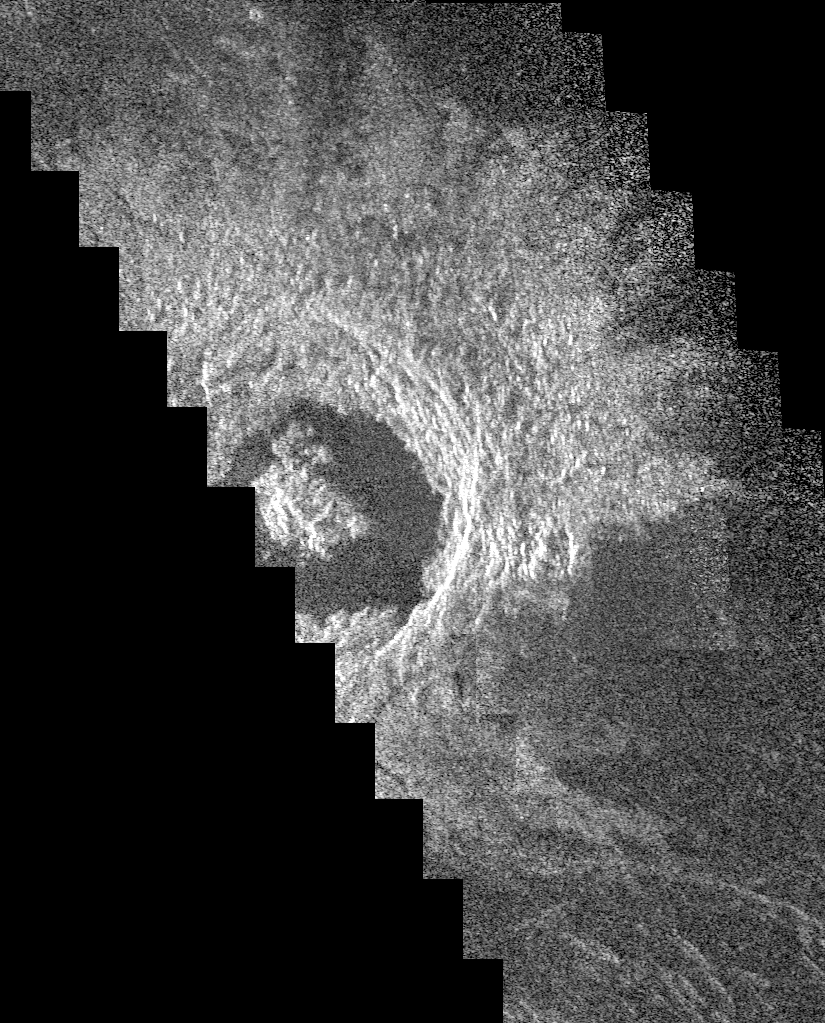

Venus – Crater Golubkina

This Magellan image mosaic shows the impact crater Golubkina, first identified in Soviet Venera 15/16 data. The crater is named after Anna Golubkina (1864-1927), a Soviet sculptor. The crater is about 34 kilometers (20.4 miles) across, similar to the size of the West Clearwater impact structure in Canada. The crater Golubkina is located at about 60.5 degrees north latitude, 286.7 degrees east longitude. Magellan data reveal that Golubkina has many characteristics typical of craters formed by a meteorite impact including terraced inner walls, a central peak, and radar bright rough ejecta surrounding the crater. The extreme darkness of the crater floor indicates a smooth surface, perhaps formed by the pounding of lava flows in the crater floor as seen in many lunar impact craters. The radar bright ejecta surrounding the crater indicates a relatively fresh or young crater. Craters with central peaks in the Soviet data range in size from about 10.60 km (6.36 miles) across. The largest crater identified in the Soviet Venera data is 140 km (84 miles) in diameter. This Magellan image strip is approximately 20 km (12 miles) wide and this piece of the image is approximately 100 km (62 miles) long. The image is a mosaic of two orbits obtained in the first Magellan radar test and played back to Earth to the Deep Space Network stations near Goldstone, Calif. and Canberra, Australia, respectively. The resolution of this image is approximately 120 meters (400 feet). The see-saw margins result from the offset of individual radar frames obtained along the orbit. The spacecraft moved from the north (top) to the south, looking to the left.

Credit: NASA/JPL